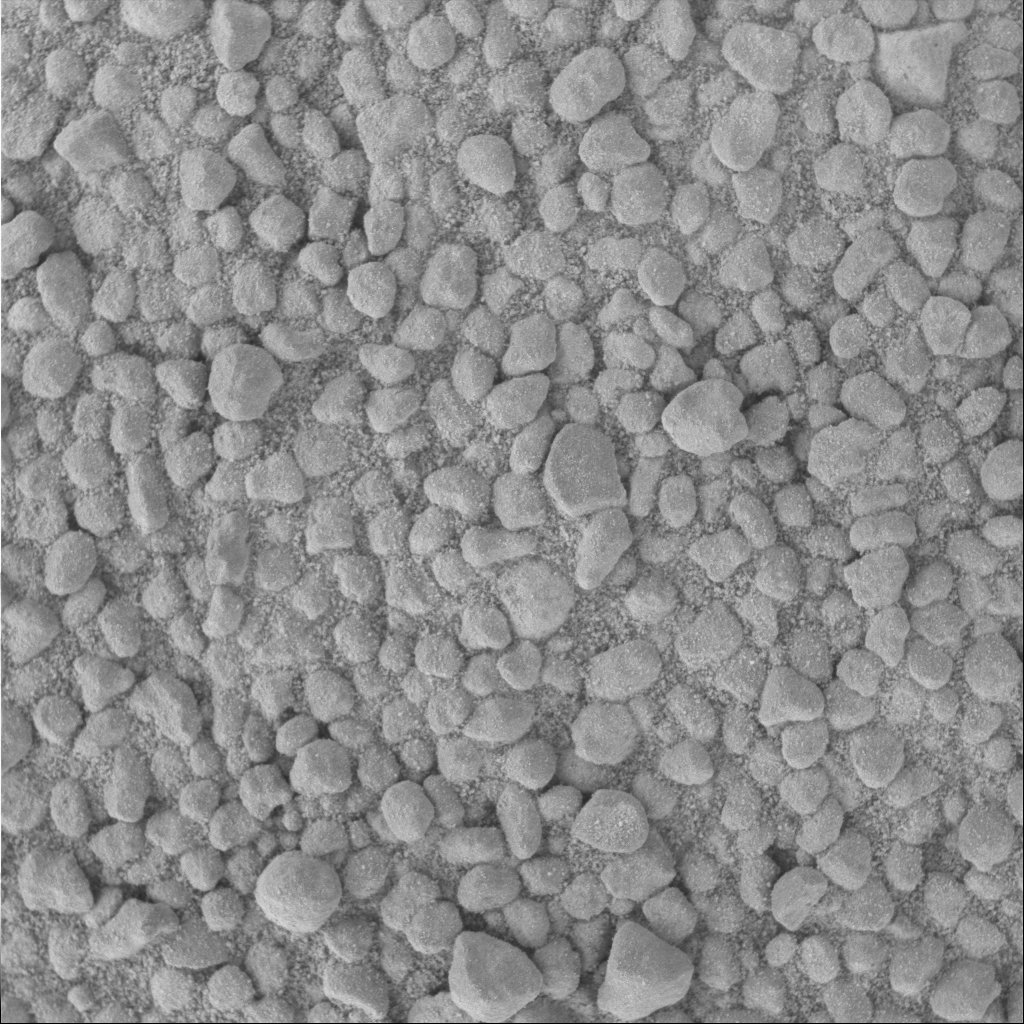

‘Lanikai’ Under the Microscope

This three-centimeter by three-centimeter (1.2-inch by 1.2-inch) microscopic image of the soil survey target informally called “Lanikai” was taken on the Mars Exploration Rover Opportunity’s 52nd sol, or day, on Mars. Named after Hawaii’s white sand beaches, this target reveals irregularly shaped, light-colored, millimeter-sized (0.04 inch) clasts, or particles, in a fine-grained soil. Lanikai’s angular, less-rounded clast shapes interested the science team when compared to other soil targets in the crater area examined by the microscopic imager.

For mosaic of related microscopic images, see PIA05651.

Credit: NASA/JPL/Cornell/USGS